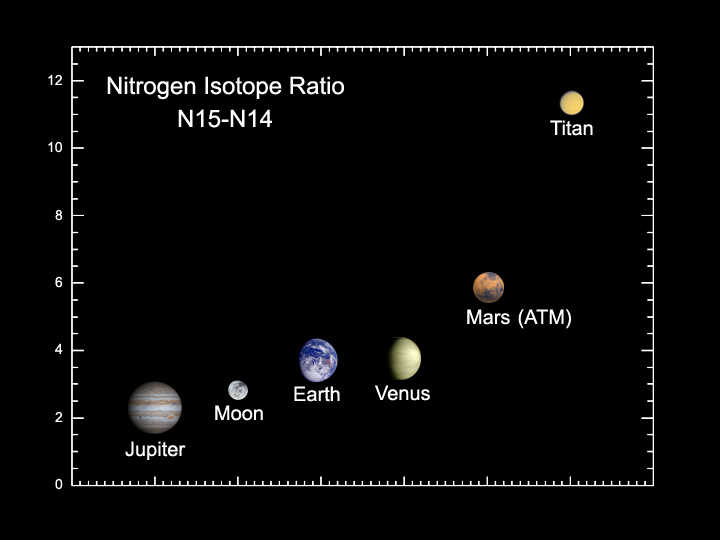

Case of the Lost Atmosphere

This graph shows data acquired by Cassini as it flew by Titan at an altitude of 1,200 kilometers (745 miles) on Oct. 26, 2004 – its closet approach yet to the hazy moon. The data is from Cassini’s ion and neutral mass spectrometer, which detects charged and neutral particles in the atmosphere. The graph shows that the amount of light nitrogen in the atmosphere of Titan is much less than that around other planets. Scientists believe this nitrogen was lost over large geologic times scales for reasons that remain unknown.

The Cassini-Huygens mission is a cooperative project of NASA, the European Space Agency and the Italian Space Agency. The Jet Propulsion Laboratory, a division of the California Institute of Technology in Pasadena, manages the Cassini-Huygens mission for NASA’s Science Mission Directorate, Washington, D.C. The Cassini orbiter and its two onboard cameras were designed, developed and assembled at JPL. The ion and neutral mass spectrometer team is based at University of Michigan, Ann Arbor.

Credit: NASA/JPL/University of Michigan